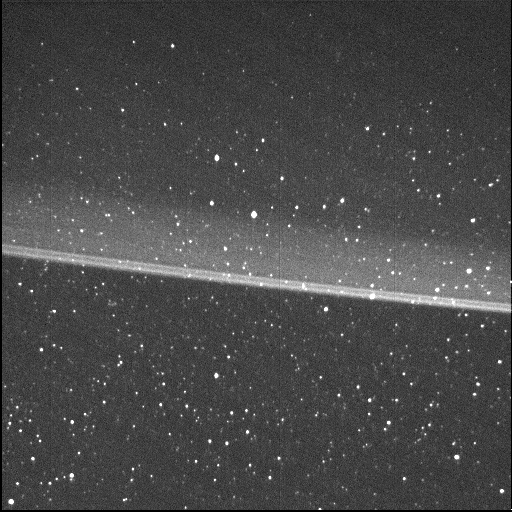

Jupiter’s Main Dust Ring

This high-resolution image of Jupiter’s main dust ring was collected by the Stellar Reference Unit (SRU) navigation camera aboard NASA’s Juno spacecraft. The image was taken from inside the ring looking out as Juno flew between Jupiter and the radiation belts during the spacecraft’s 36th close flyby on Sept. 2, 2021. The brightest thin dust bands are associated with the orbits of Jupiter’s small moons, Metis and Adrastea. The image is at a resolution of nearly 20 miles (32 kilometers) per pixel.

Credit: NASA/JPL-Caltech